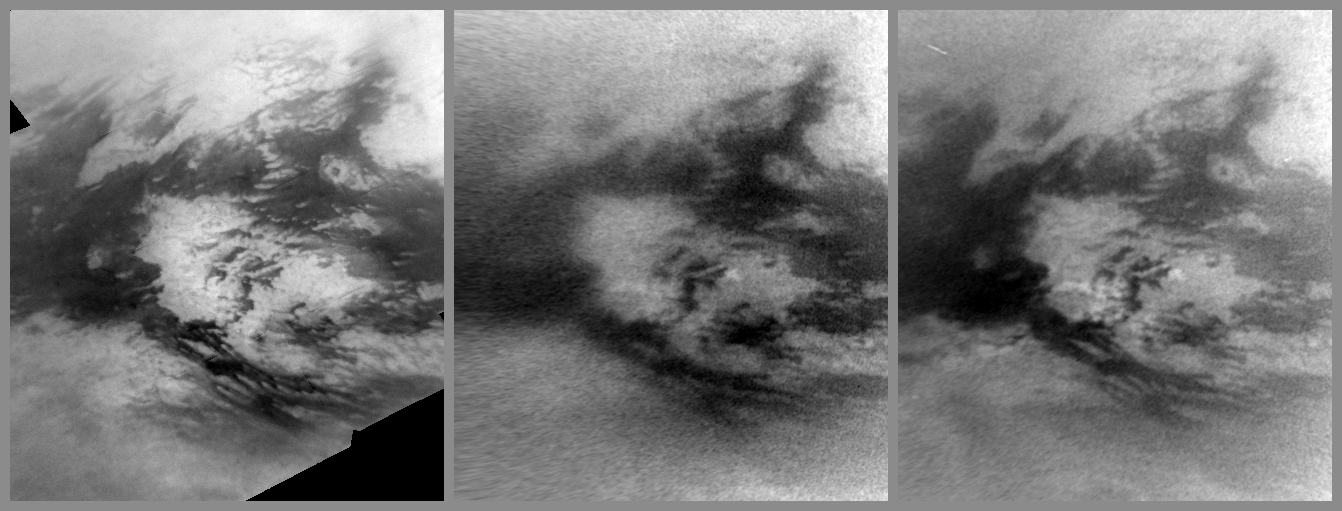

Brightening Adiri

Annotation Image

Images from NASA’s Cassini spacecraft show changes caused by methane rain in the bright Adiri region near the equator of Saturn’s largest moon, Titan.

Although no clouds are present in these images, the changes wrought by recent methane rainstorms are visible. These images show areas of brightened terrain within the already bright region known as Adiri. Adiri’s terrain appears near the center of these frames. The dark, low-lying dune field known as Belet extends west from the left of these frames. Terrain south of Belet was soaked by methane rains in late 2010 (see PIA12817 and PIA12818). (Adiri and Belet have different brightnesses because they have different compositions.)

The first image, panel A on the left, was taken on May 13, 2007, and shows what this area looked like earlier in the Cassini mission. Panels B and C were both captured on Jan. 15, 2011, 15 hours apart. New bright areas (within the white outlines of panels B and C) are thought to be on or near the surface of the moon. These bright objects are not high altitude clouds because they do not drift during the 15 hours between when panel B and panel C were taken.

Scientists are still analyzing the findings, but these brightened spots could be low-lying fog or clouds in areas with higher amounts of moisture on the surface. They could also possibly be terrain that has been washed clean by methane rains. (The bright spots did not become brighter in the 15 hours between panels B and C. They appear brighter only because of a change in viewing geometry.)

Titan’s weather has been changing with the seasons, and storms now are more common at low latitudes such as those observed here. See PIA11667 to learn how the sun’s illumination of the Saturnian system changed during the transition to spring in the northern hemispheres and to fall in the southern hemispheres of the planet and its moons. See PIA12813 to learn more about Titan’s changing weather.

These images were re-projected, and the view in each is centered on terrain at 7 degrees south latitude, 215 degrees west longitude. These images were taken with the Cassini spacecraft narrow-angle camera using a spectral filter sensitive to wavelengths of near-infrared light centered at 938 nanometers. The views were obtained at a range of distances from approximately 150,000 kilometers (93,000 miles) to 997,000 kilometers (620,000 miles) from Titan. Scale is about 7 kilometers (4 miles) per pixel in these re-projected images.

The Cassini-Huygens mission is a cooperative project of NASA, the European Space Agency and the Italian Space Agency. The Jet Propulsion Laboratory, a division of the California Institute of Technology in Pasadena, manages the mission for NASA’s Science Mission Directorate in Washington. The Cassini orbiter and its two onboard cameras were designed, developed and assembled at JPL. The imaging team is based at the Space Science Institute, Boulder, Colo.

Credit: NASA/JPL/Space Science Institute